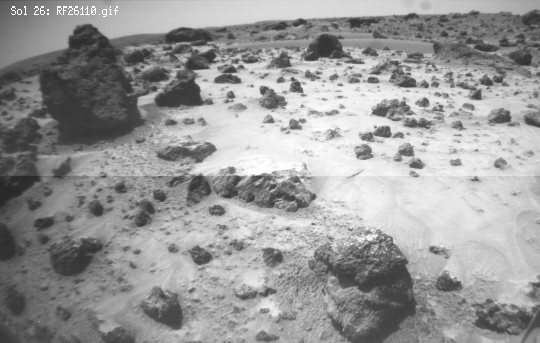

“Poohbear Rock”

This image, taken by Sojourner’s front right camera, was taken when the rover was next to Poohbear (rock at left) and Piglet (not seen) as it looked out toward Mermaid Dune. The textures differ from the foreground soil containing a sorted mix of small rocks, fines and clods, from the area a bit ahead of the rover where the surface is covered with a bright drift material. Soil experiments where the rover wheels dug in the soil revealed that the cloudy material exists underneath the drift.

Mars Pathfinder is the second in NASA’s Discovery program of low-cost spacecraft with highly focused science goals. The Jet Propulsion Laboratory, Pasadena, CA, developed and manages the Mars Pathfinder mission for NASA’s Office of Space Science, Washington, D.C. JPL is a division of the California Institute of Technology (Caltech).

Photojournal note: Sojourner spent 83 days of a planned seven-day mission exploring the Martian terrain, acquiring images, and taking chemical, atmospheric and other measurements. The final data transmission received from Pathfinder was at 10:23 UTC on September 27, 1997. Although mission managers tried to restore full communications during the following five months, the successful mission was terminated on March 10, 1998.

Credit: NASA/JPL